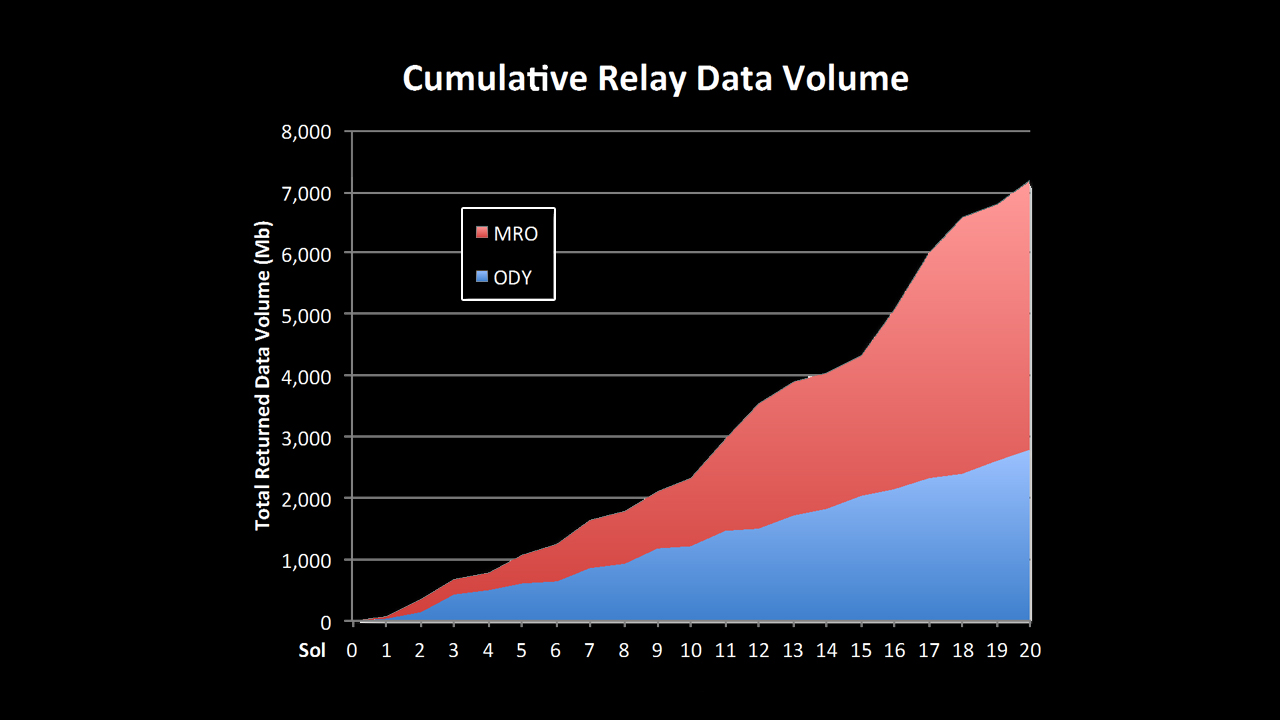

Curiosity Speaks Volumes

This chart shows increases in the volume of data coming back from NASA’s Mars rover Curiosity over recent sols, or Martian days. The rover has the ability to talk directly to Earth, but its data can be relayed faster, and in larger quantities, with the help of orbiters, including NASA’s Mars Reconnaissance Orbiter (MRO) and NASA’s Odyssey.

New capabilities of the “Electra” relay-radios on MRO and Curiosity, including higher available data rates and a new capability in which the data rate is optimally varied throughout the relay pass, have greatly increased the volume of data the rover is sending back from Mars.

JPL manages the Mars Science Laboratory/Curiosity for NASA’s Science Mission Directorate in Washington. The rover was designed, developed and assembled at JPL, a division of the California Institute of Technology in Pasadena.

Credit: NASA/JPL-Caltech